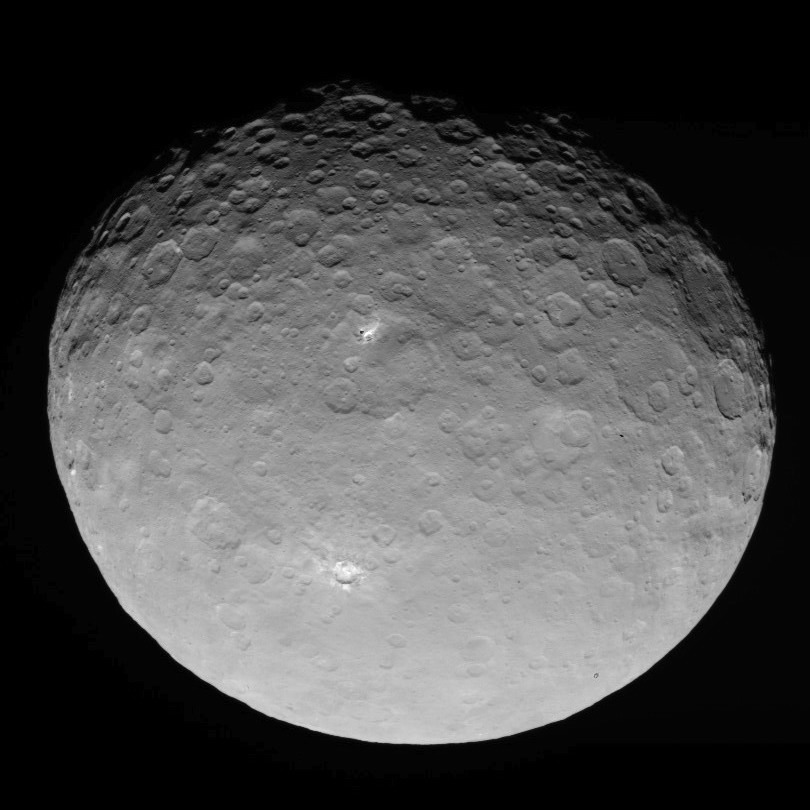

Dawn RC3 Image 9

This image of Ceres is part of a sequence taken by NASA’s Dawn spacecraft on May 4, 2015, from a distance of 8,400 miles (13,600 kilometers).

Dawn’s mission is managed by JPL for NASA’s Science Mission Directorate in Washington. Dawn is a project of the directorate’s Discovery Program, managed by NASA’s Marshall Space Flight Center in Huntsville, Alabama. UCLA is responsible for overall Dawn mission science. Orbital ATK, Inc., in Dulles, Virginia, designed and built the spacecraft. The German Aerospace Center, the Max Planck Institute for Solar System Research, the Italian Space Agency and the Italian National Astrophysical Institute are international partners on the mission team.

Credit: NASA/JPL-Caltech/UCLA/MPS/DLR/IDA